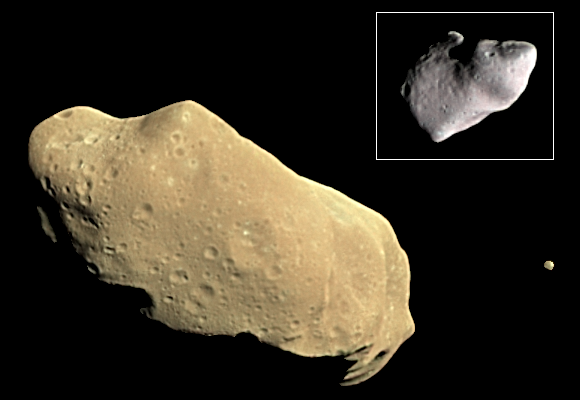

Asteroid Ida and its Satellite Dactyl in Enhanced Color

During its examination of the asteroid Ida, the Galileo spacecraft returned images of a second object, Dactyl–the first confirmed satellite or moon of an asteroid; the much smaller moon is visible to the right of Ida. Asteroids are small interplanetary bodies of rock or metal that mostly orbit the Sun in a belt between Mars and Jupiter, but others are known elsewhere in the solar system. The Galileo spacecraft surveyed Ida in 1993 on its way to explore the Jupiter system in 1995-97. This color picture was made from images taken by the imaging system on the Galileo spacecraft about 14 minutes before its closest approach to asteroid 243 Ida on August 28, 1993. The range from the spacecraft was about 10,500 kilometers (6,500 miles). The images used are from the sequence in which Ida’s moon 1993 (2433)1 Dactyl was discovered. This picture contains images through the 4100-angstrom (violet), 7560 A (infrared) and 9680 A (infrared) filters. The color is “enhanced” in the sense that the CCD camera is sensitive to near infrared wavelengths of light beyond human vision; a “natural” color picture of this asteroid would appear mostly gray. Shadings in the image indicate changes in illumination angle on the many steep slopes of this irregular body as well as subtle color variations due to differences in the physical state and composition of the soil (regolith). There are brighter areas, appearing bluish in the picture, around craters on the upper left end of Ida, around the small bright crater near the center of the asteroid, and near the upper right-hand edge (the limb). This combination of more reflected blue light and greater absorption of near infrared light, suggest a difference in the abundance or composition of iron-bearing minerals in these areas. Ida’s moon also has a deeper near-infrared absorption and a different color in the violet than any area on this side of Ida. The moon is not identical in spectral properties to any area of Ida in view here, though its overall similarity in reflectance and general spectral type suggests that it is made of the same basic rock types. Resolved images of Ida over a full rotation period (4.633 h) allowed detailed shape models to be developed, yielding volumes of 16,000+ -1,900 km cubed for Ida (mean radius, 15.7 km) and 1.4 km cubed for Dactyl (mean radius, 0.7 km; Belton et al., 1995, Nature, v. 374, p. 785- 788). These images and other data collected by the Galileo spacecraft may allow scientists to determine whether these asteroids are pieces of bigger ones that at one time partly melted and differentiated (forming a dense metallic core and rocky crust) or whether these are pieces of material unaltered since their formation during the birth of the Solar System.

Credit: NASA/JPL/USGS